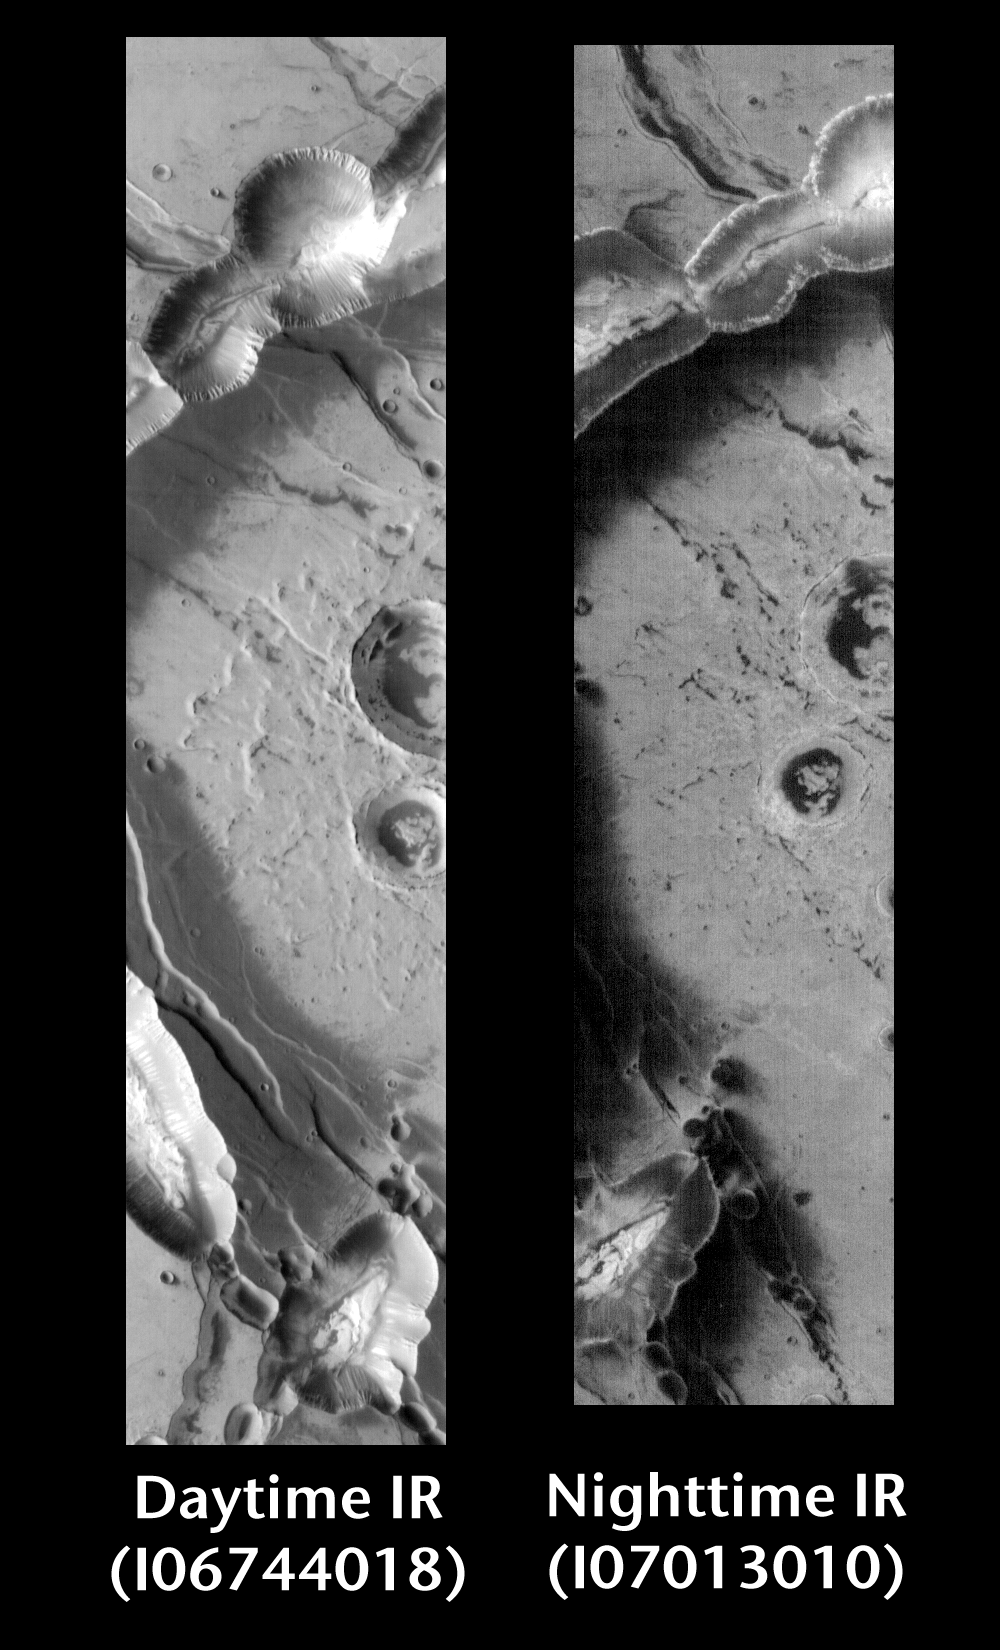

Noctus Labyrinthus by Day and Night

Released 25 June 2004

This pair of images shows part of Noctus Labyrinthus.

Day/Night Infrared Pairs

The image pairs presented focus on a single surface feature as seen in both the daytime and nighttime by the infrared THEMIS camera. The nighttime image (right) has been rotated 180 degrees to place north at the top.

Infrared image interpretation

Daytime:Infrared images taken during the daytime exhibit both the morphological and thermophysical properties of the surface of Mars. Morphologic details are visible due to the effect of sun-facing slopes receiving more energy than antisun-facing slopes. This creates a warm (bright) slope and cool (dark) slope appearance that mimics the light and shadows of a visible wavelength image. Thermophysical properties are seen in that dust heats up more quickly than rocks. Thus dusty areas are bright and rocky areas are dark.

Nighttime:Infrared images taken during the nighttime exhibit only the thermophysical properties of the surface of Mars. The effect of sun-facing versus non-sun-facing energy dissipates quickly at night. Thermophysical effects dominate as different surfaces cool at different rates through the nighttime hours. Rocks cool slowly, and are therefore relatively bright at night (remember that rocks are dark during the day). Dust and other fine grained materials cool very quickly and are dark in nighttime infrared images.

Image information: IR instrument. Latitude -9.6, Longitude 264.5 East (95.5 West). 100 meter/pixel resolution.

Note: this THEMIS visual image has not been radiometrically nor geometrically calibrated for this preliminary release. An empirical correction has been performed to remove instrumental effects. A linear shift has been applied in the cross-track and down-track direction to approximate spacecraft and planetary motion. Fully calibrated and geometrically projected images will be released through the Planetary Data System in accordance with Project policies at a later time.

NASA’s Jet Propulsion Laboratory manages the 2001 Mars Odyssey mission for NASA’s Office of Space Science, Washington, D.C. The Thermal Emission Imaging System (THEMIS) was developed by Arizona State University, Tempe, in collaboration with Raytheon Santa Barbara Remote Sensing. The THEMIS investigation is led by Dr. Philip Christensen at Arizona State University. Lockheed Martin Astronautics, Denver, is the prime contractor for the Odyssey project, and developed and built the orbiter. Mission operations are conducted jointly from Lockheed Martin and from JPL, a division of the California Institute of Technology in Pasadena.

Credit: NASA/JPL/Arizona State University